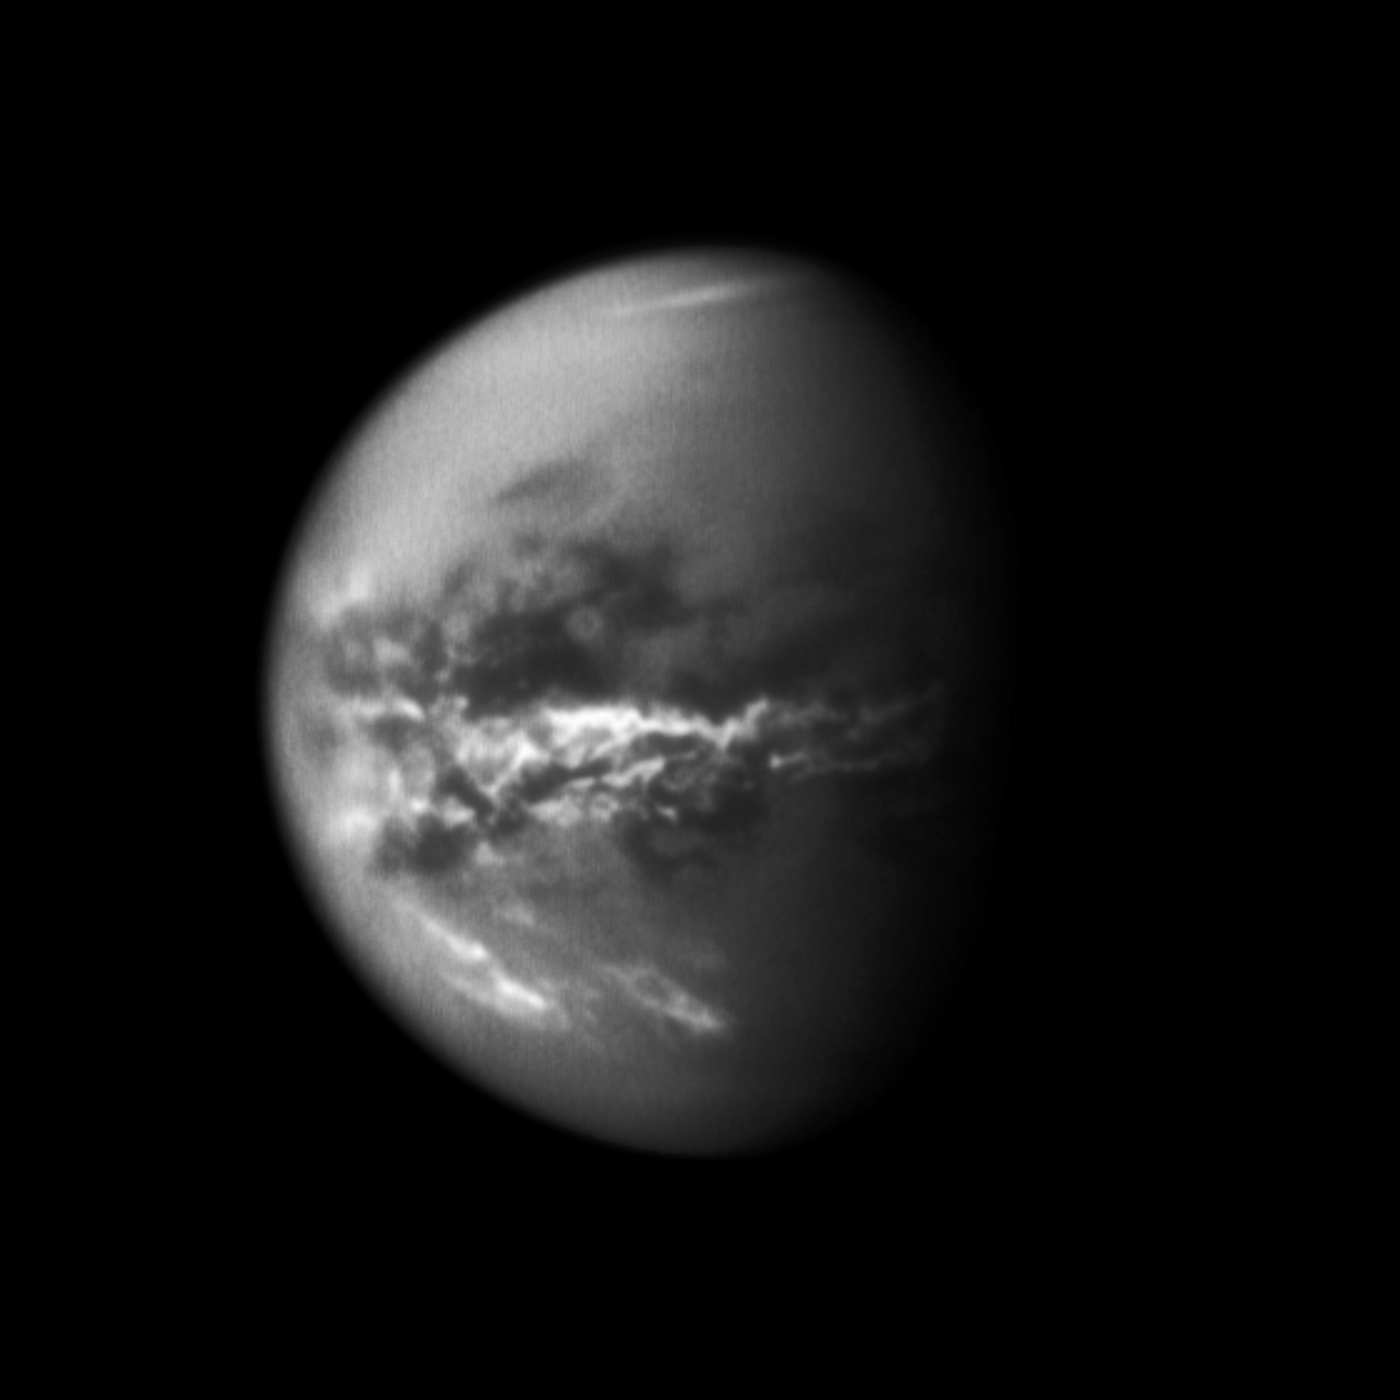

Equatorial Titan Clouds

NASA’s Cassini spacecraft chronicles the change of seasons as it captures clouds concentrated near the equator of Saturn’s largest moon, Titan.

Methane clouds in the troposphere, the lowest part of the atmosphere, appear white here and are mostly near Titan’s equator. The darkest areas are surface features that have a low albedo, meaning they do not reflect much light. Cassini observations of clouds like these provide evidence of a seasonal shift of Titan’s weather systems to low latitudes following the August 2009 equinox in the Saturnian system. (During equinox, the sun lies directly over the equator. See PIA11667 to learn how the sun’s illumination of the Saturnian system changed during the equinox transition to spring in the northern hemispheres and to fall in the southern hemispheres of the planet and its moons.)

In 2004, during Titan’s late southern summer, extensive cloud systems were common in Titan’s south polar region (see PIA06110, PIA06124 and PIA06241). Since 2005, southern polar systems have been observed infrequently, and one year after the equinox, extensive near-equatorial clouds have been seen. This image was taken on Oct. 18, 2010, a little more than one Earth year after the Saturnian equinox, which happens once in roughly 15 Earth years.

The cloud patterns observed from late southern summer to early southern fall on Titan suggest that Titan’s global atmospheric circulation is influenced by both the atmosphere and the surface. The temperature of the surface responds more rapidly to changes in illumination than does the thick atmosphere. Outbreaks such as the clouds seen here may be the Titan equivalent of what creates the Earth’s tropical rainforest climates, even though the delayed reaction to the change of seasons and the apparently sudden shift is more reminiscent of the behavior over Earth’s tropical oceans than over tropical land areas.

A few clouds can be seen in Titan’s southern latitudes here. See PIA12813 for a movie of clouds moving through the middle southern latitudes of Titan.

Some clouds are also visible in the high northern latitudes here. See PIA12811 and PIA12812 for movies showing clouds near the moon’s north pole.

This view looks toward the Saturn-facing side of Titan (5,150 kilometers or 3,200 miles across). North is up. The image appears slightly grainy because it was re-projected to a scale of 6 kilometers (4 miles) per pixel. Scale in the original image was 15 kilometers (9 miles) per pixel.

This view consists of an average of three images taken using a filter sensitive to near-infrared light centered at 938 nanometers, which allows for detection of Titan’s surface and lower atmosphere, plus an image taken using a filter sensitive to visible light centered at 619 nanometers.

The images were taken with the Cassini spacecraft’s narrow-angle camera at a distance of approximately 2.5 million kilometers (1.6 million miles) from Titan and at a sun-Titan-spacecraft, or phase, angle of 56 degrees.

The Cassini-Huygens mission is a cooperative project of NASA, the European Space Agency and the Italian Space Agency. The Jet Propulsion Laboratory, a division of the California Institute of Technology in Pasadena, manages the mission for NASA’s Science Mission Directorate in Washington. The Cassini orbiter and its two onboard cameras were designed, developed and assembled at JPL. The imaging team is based at the Space Science Institute, Boulder, Colo.

Credit: NASA/JPL/Space Science Institute